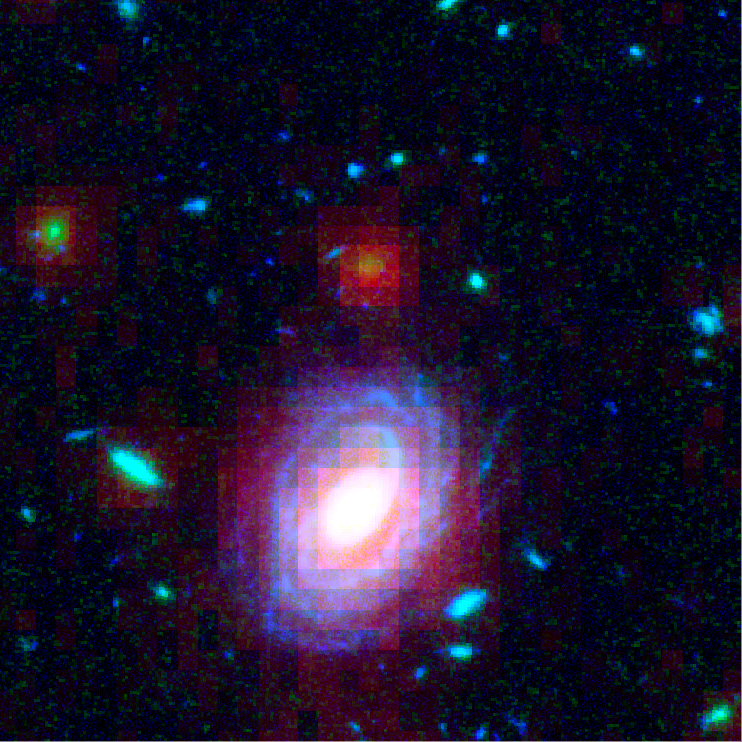

Galaxy HUDF-JD2 in Visible and Infrared Light

Composite of visible-light (Hubble) and infrared (Spitzer) images of the distant galaxy HUDF-JD2 in the Hubble Ultra Deep Field.

Credit: NASA, ESA and R. Hurt (Spitzer Science Center)